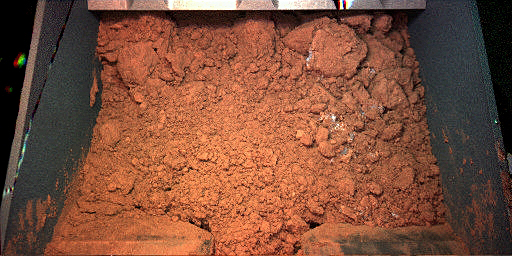

Martian Soil Inside Phoenix’s Robotic Arm Scoop

This image from NASA’s Phoenix Mars Lander’s Robotic Arm Camera (RAC) shows material from the Martian surface captured by the Robotic Arm (RA) scoop during its first test dig and dump on the seventh Martian day of the mission, or Sol 7 (June 1, 2008). The test sample shown was taken from the digging area informally known as “Knave of Hearts.”

The Phoenix Mission is led by the University of Arizona, Tucson, on behalf of NASA. Project management of the mission is by NASA’s Jet Propulsion Laboratory, Pasadena, Calif. Spacecraft development is by Lockheed Martin Space Systems, Denver.

Photojournal Note: As planned, the Phoenix lander, which landed May 25, 2008 23:53 UTC, ended communications in November 2008, about six months after landing, when its solar panels ceased operating in the dark Martian winter.

Credit: NASA/JPL-Caltech/University of Arizona/Max Planck Institute